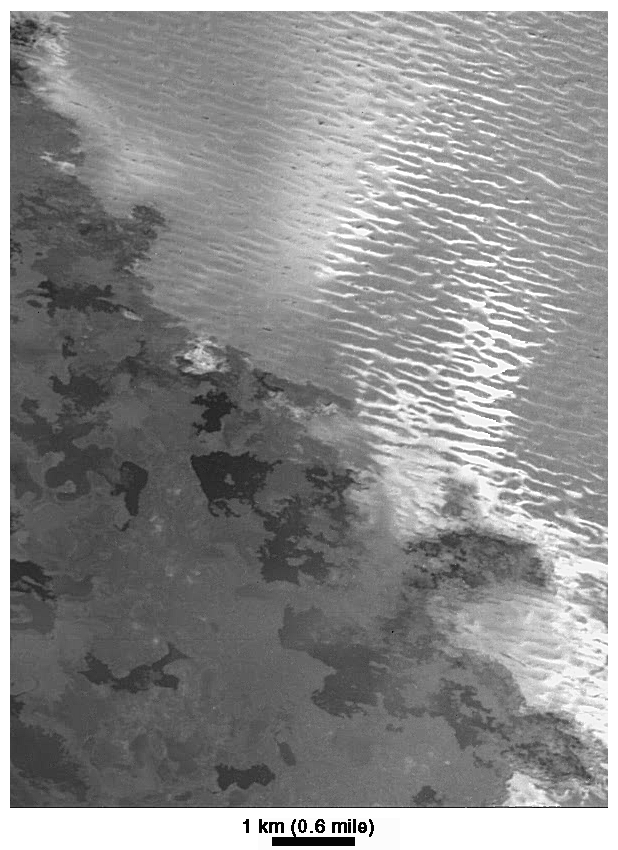

Lava Flows and Ridged Plains at Prometheus, Io

The margin of the lava flow field associated with the Prometheus volcanic plume on Jupiter’s moon Io is seen in this image, acquired by NASA’s Galileo spacecraft on February 22, 2000. The image has a resolution of 12 meters (39 feet) per picture element. The dark lava has margins similar to those formed by fluid lava flows on Earth. This entire area is under the active plume of Prometheus, which is constantly raining bright material. Hence, Galileo scientists interpret the darkest flows as being the most recent. They are not yet covered by bright plume fallout and perhaps too warm for bright gas rich in sulphur dioxide to condense.

The older plains (upper right) are covered by ridges with an east-west trend. These ridges may have formed by the folding of a surface layer or by deposition or erosion. Bright streaks across the ridged plains emanate from the lava flow margins, perhaps where the hot lava vaporizes sulphur dioxide. The bright material must be ejected at a low angle because it only coats the lava-facing sides of the ridges. North is slightly to the right of straight up.

The Jet Propulsion Laboratory, Pasadena, Calif., manages the mission for NASA’s Office of Space Science, Washington, D.C. JPL is a division of the California Institute of Technology, Pasadena, Calif.

Credit: NASA/JPL/University of Arizona